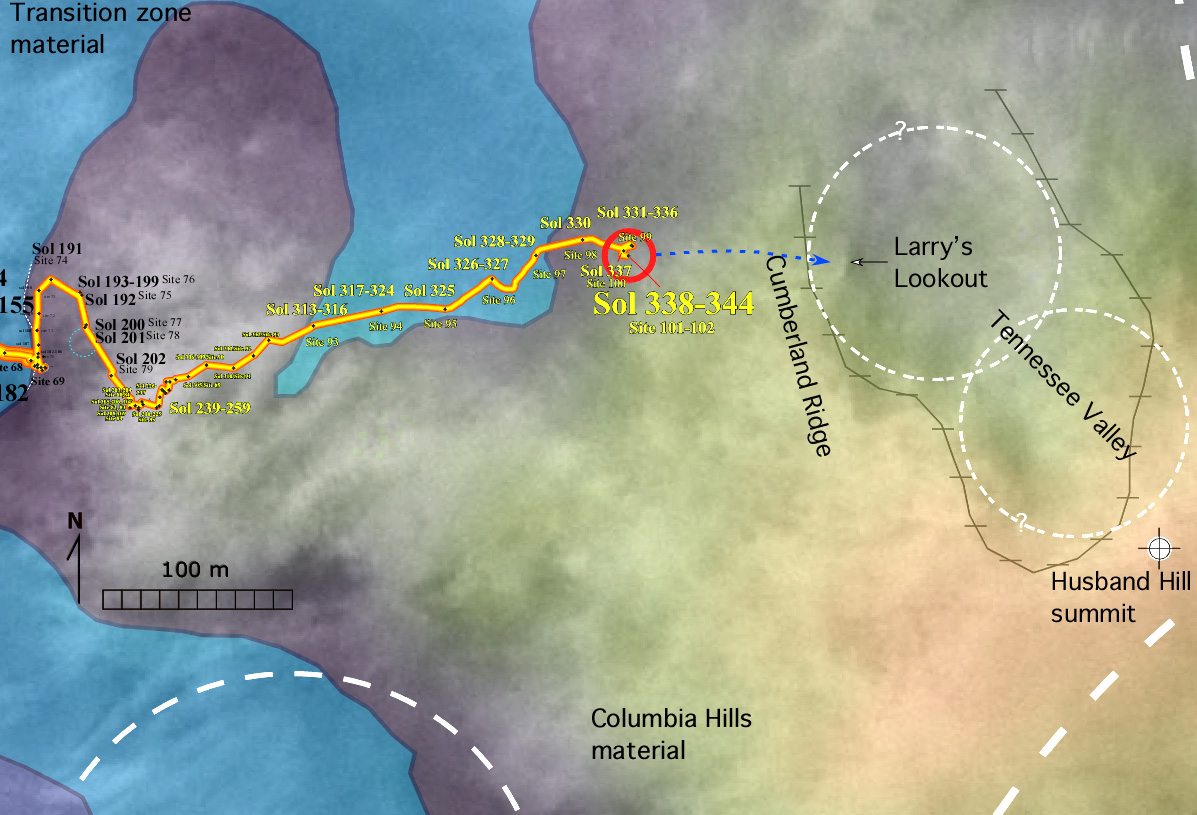

Gusev Crater Geology as Seen from Above

As NASA’s Mars Exploration Rover Spirit continues to explore the “Columbia Hills” within Gusev Crater, scientists are planning to take a closer look for layered rocks in a steep valley straight ahead before directing the rover to turn south toward the summit of “Husband Hill.” Two of the geologic formations the six-wheeled robotic geologist has discovered during 2004 are shown here. One is labeled “Columbia Hills material,” representing bedrock of the higher slopes and peaks, and one is labeled “transition zone material,” representing rocks that are gradational in character and composition between the hills to the east and the plains to the west. The map also shows Spirit’s line of travel through the rover’s 344th martian day, or sol (Dec. 21, 2004), beginning on the left edge at about the 182nd sol (July 7, 2004).

Credit: NASA/JPL/MSSS/USGS/NMMNHS